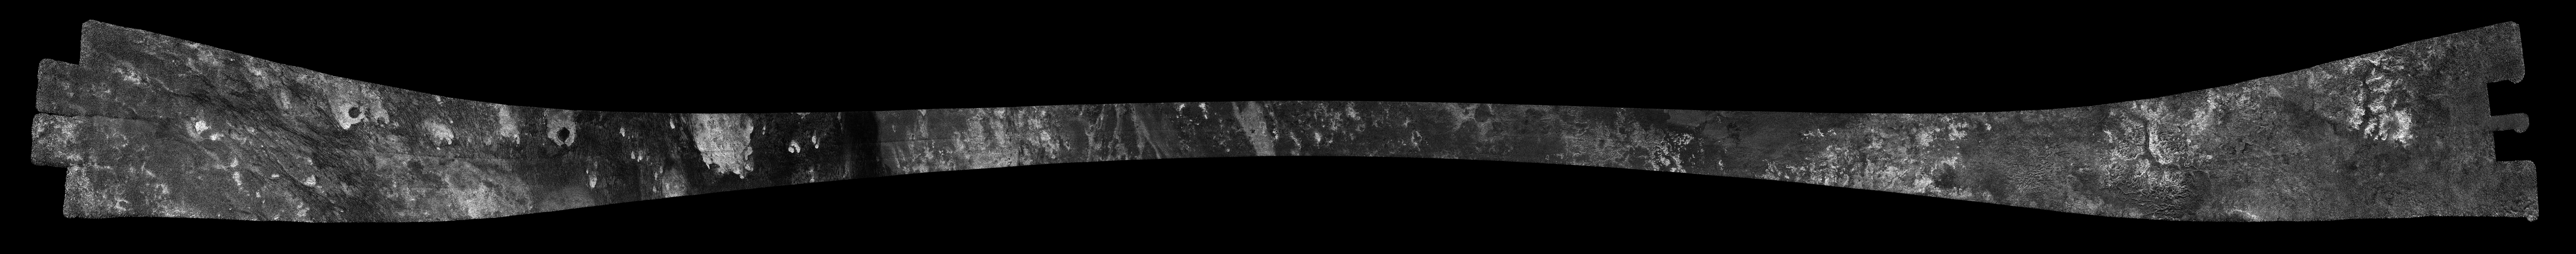

Titan Radar Swath (T-56 Flyby – June 6, 2009)

This image was obtained by NASA’s Cassini radar instrument during a flyby on June 6, 2009. North-South Swath across the anti-Saturn hemisphere (Eastern Shangri-la; Pair of unnamed craters, Santorini, Kerguelen Facula). The radar antenna was pointing toward Titan at an altitude of 965 kilometers (599 miles) during the closest approach.

The radar antenna was pointing toward Titan at a 965 km altitude at the closest approach.

The image has been processed with a resolution of 128 pixels/deg.

The Cassini-Huygens mission is a cooperative project of NASA, the European Space Agency and the Italian Space Agency. The Jet Propulsion Laboratory, a division of the California Institute of Technology in Pasadena, manages the mission for NASA’s Science Mission Directorate. The Cassini orbiter was designed, developed and assembled at JPL. The radar instrument was built by JPL and the Italian Space Agency, working with team members from the United States and several European countries.

Credit: NASA/JPL-Caltech/ASI